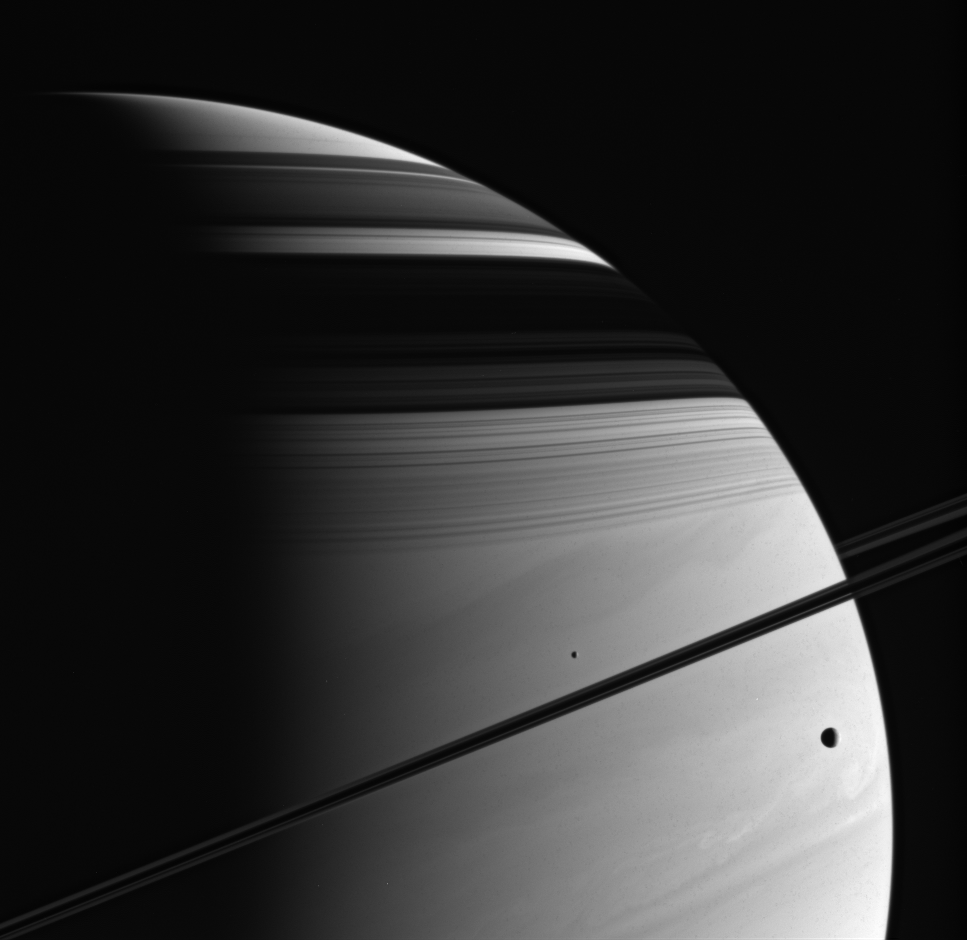

Supreme Beauty

Swirling cloud bands, delicate ring shadows and icy moons make the Saturn system a place of supreme natural beauty. Even Cassini’s remarkable images can only provide the slightest sense of the experience of actually being there.

Tethys (at the right, 1,071 kilometers, or 665 miles across) and Mimas (near the center, 397 kilometers, or 247 miles across) are captured here against the planet’s turbulent atmosphere.

Although the rings are only a thin strip from this angle, one can see the structure of the entire main ring system in its shadow on the planet — from the C ring at the bottom to the faint specter of the F ring at the top.

The image was taken in visible violet light with the Cassini spacecraft wide-angle camera on July 16, 2005, at a distance of approximately 1.2 million kilometers (700,000 miles) from Saturn. The image scale is 66 kilometers (41 miles) per pixel.

The Cassini-Huygens mission is a cooperative project of NASA, the European Space Agency and the Italian Space Agency. The Jet Propulsion Laboratory, a division of the California Institute of Technology in Pasadena, manages the mission for NASA’s Science Mission Directorate, Washington, D.C. The Cassini orbiter and its two onboard cameras were designed, developed and assembled at JPL. The imaging team is based at the Space Science Institute, Boulder, Colo.

Credit: NASA/JPL/Space Science Institute